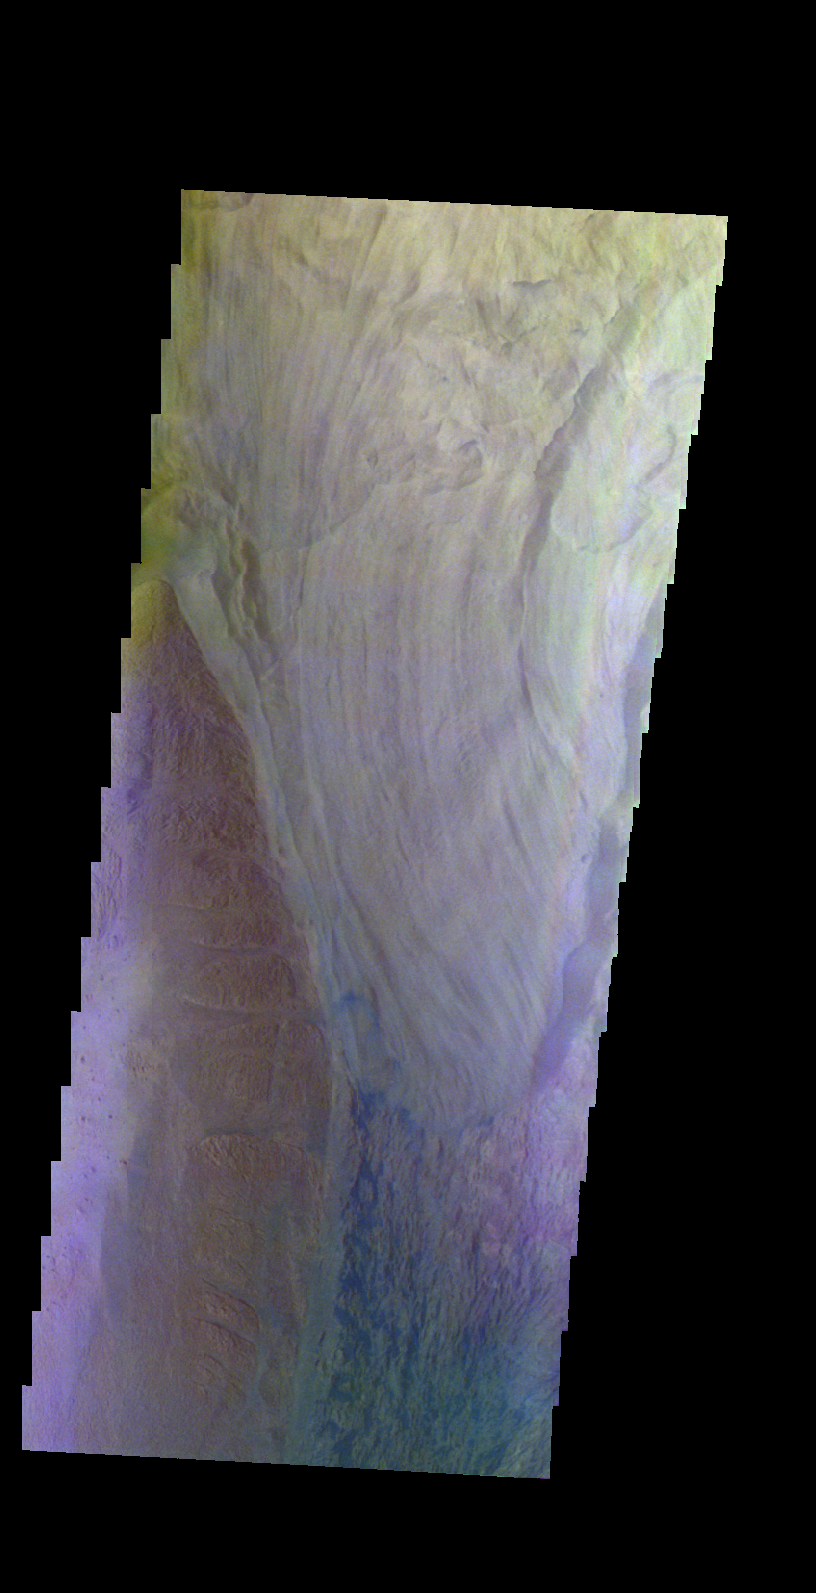

Ophir Chasma – False Color

The THEMIS VIS camera contains 5 filters. The data from different filters can be combined in multiple ways to create a false color image. These false color images may reveal subtle variations of the surface not easily identified in a single band image. Today’s false color image shows part of Ophir Chasma.

Credit: NASA/JPL-Caltech/ASU